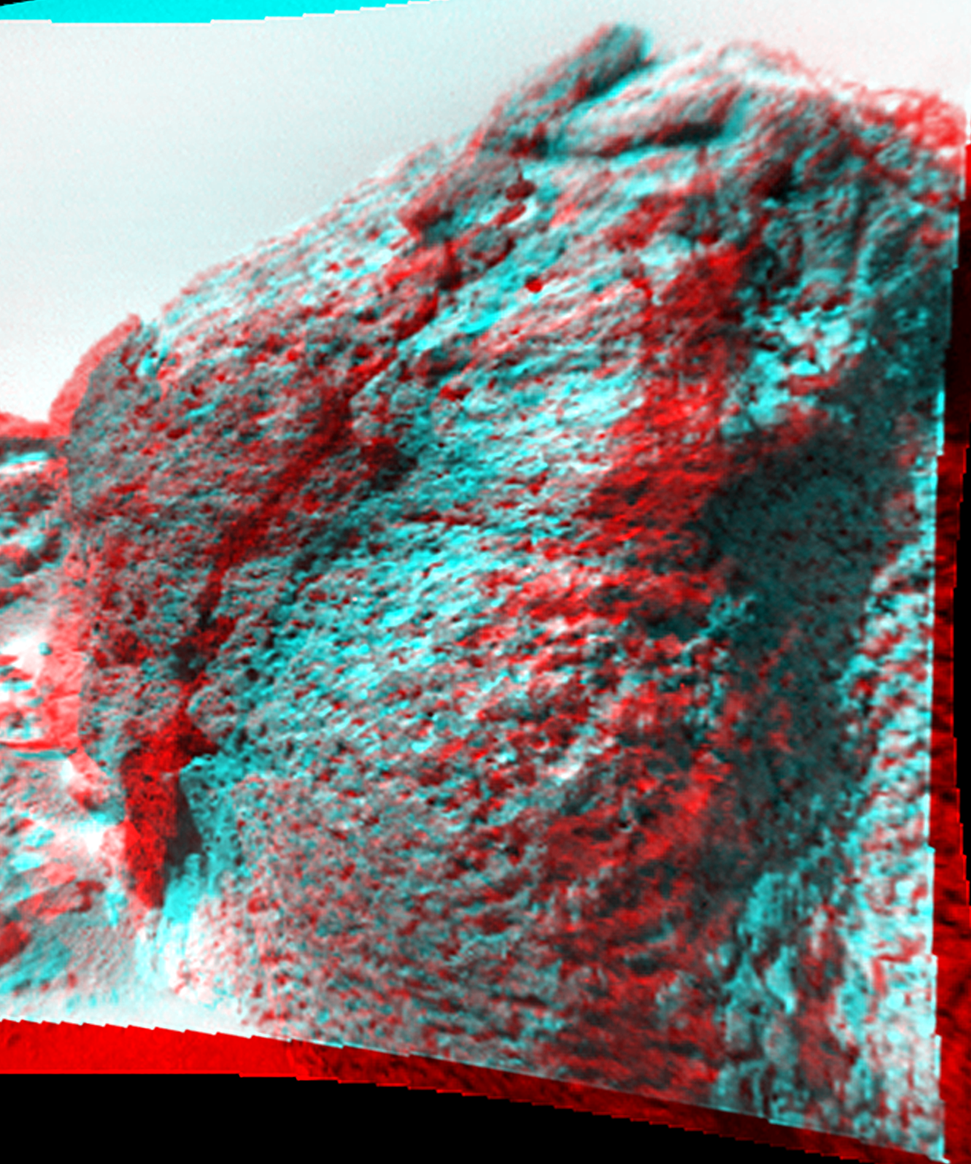

Chimp as Viewed by Rover

This anaglyph view of “Chimp,” south southwest of the lander, was produced by combining two right eye frames taken from different viewing angles by Sojourner Rover. One of the right eye frames was distorted using Photoshop to approximate the projection of the left eye view (without this, the stereo pair is painful to view). The left view is assigned to the red color plane and the right view to the green and blue color planes (cyan), to produce a stereo anaglyph mosaic. This mosaic can be viewed in 3-D on your computer monitor or in color print form by wearing red-blue 3-D glasses.

Mars Pathfinder is the second in NASA’s Discovery program of low-cost spacecraft with highly focused science goals. The Jet Propulsion Laboratory, Pasadena, CA, developed and manages the Mars Pathfinder mission for NASA’s Office of Space Science, Washington, D.C. JPL is a division of the California Institute of Technology (Caltech).

Click below to see the left and right views individually.

Left
Right
Photojournal note: Sojourner spent 83 days of a planned seven-day mission exploring the Martian terrain, acquiring images, and taking chemical, atmospheric and other measurements. The final data transmission received from Pathfinder was at 10:23 UTC on September 27, 1997. Although mission managers tried to restore full communications during the following five months, the successful mission was terminated on March 10, 1998.

Credit: NASA/JPL